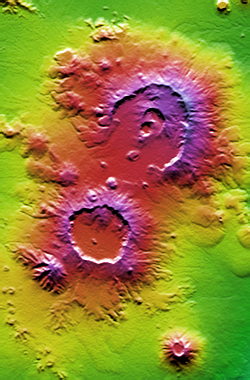

Nabro and Mallahle Volcanoes, Eritrea and Ethiopia, SRTM Colored Height and Shaded Relief

The area known as the Afar Triangle is located at the northern end of the East Africa Rift, where it approaches the southeastern end of the Red Sea and the southwestern end of the Gulf of Aden. The East African Rift, the Red Sea, and the Gulf of Aden are all zones where Earth’s crust is pulling apart in a process known as crustal spreading. Their three-way meeting is known as a triple junction, and their spreading creates a triangular topographic depression for which the area was named.

Not surprisingly, the topographic effects of crustal spreading are more dramatic in the Afar Triangle than anywhere else upon Earth’s landmasses. The spreading is primarily evident as patterns of numerous tension cracks. But some of these cracks provide conduits for magma to rise to the surface to form volcanoes.

Shown here are a few of the volcanoes of the Afar Triangle. The larger two are Nabro Volcano (upper right, in Eritrea) and Mallahle Volcano (lower left, in Ethiopia). Nabro Volcano shows clear evidence of multiple episodes of activity that resulted in a crater in a crater in a crater. Many volcanoes in this area are active, including one nearby that last erupted in 1990.

This image was created directly from an SRTM elevation model. A shade image was derived by computing topographic slope in the north-south direction. Northern slopes appear bright and southern slopes appear dark. The shade image was then combined with a color coding of topographic height, with green at the lower elevations, rising through yellow, orange, and red, up to purple at the highest elevations.

Elevation data used in this image was acquired by the Shuttle Radar Topography Mission (SRTM) aboard the Space Shuttle Endeavour, launched on February 11, 2000. SRTM used the same radar instrument that comprised the Spaceborne Imaging Radar-C/X-Band Synthetic Aperture Radar (SIR-C/X-SAR) that flew twice on the Space Shuttle Endeavour in 1994. SRTM was designed to collect three-dimensional measurements of the Earth’s surface. To collect the 3-D data, engineers added a 60-meter-long (200-foot) mast, installed additional C-band and X-band antennas, and improved tracking and navigation devices. The mission is a cooperative project between the National Aeronautics and Space Administration (NASA), the National Geospatial-Intelligence Agency (NGA) of the U.S. Department of Defense (DoD), and the German and Italian space agencies. It is managed by NASA’s Jet Propulsion Laboratory, Pasadena, CA, for NASA’s Earth Science Enterprise, Washington, DC.

Size: 35.2 kilometers (21.8 miles) by 22.5 kilometers (14.0 miles)
Location: 13.3 degrees North latitude, 41.7 degrees East longitude
Orientation: North toward the top
Image Data: Shaded and colored SRTM elevation model
Date Acquired: February 2000

Credit: NASA/JPL/NIMA